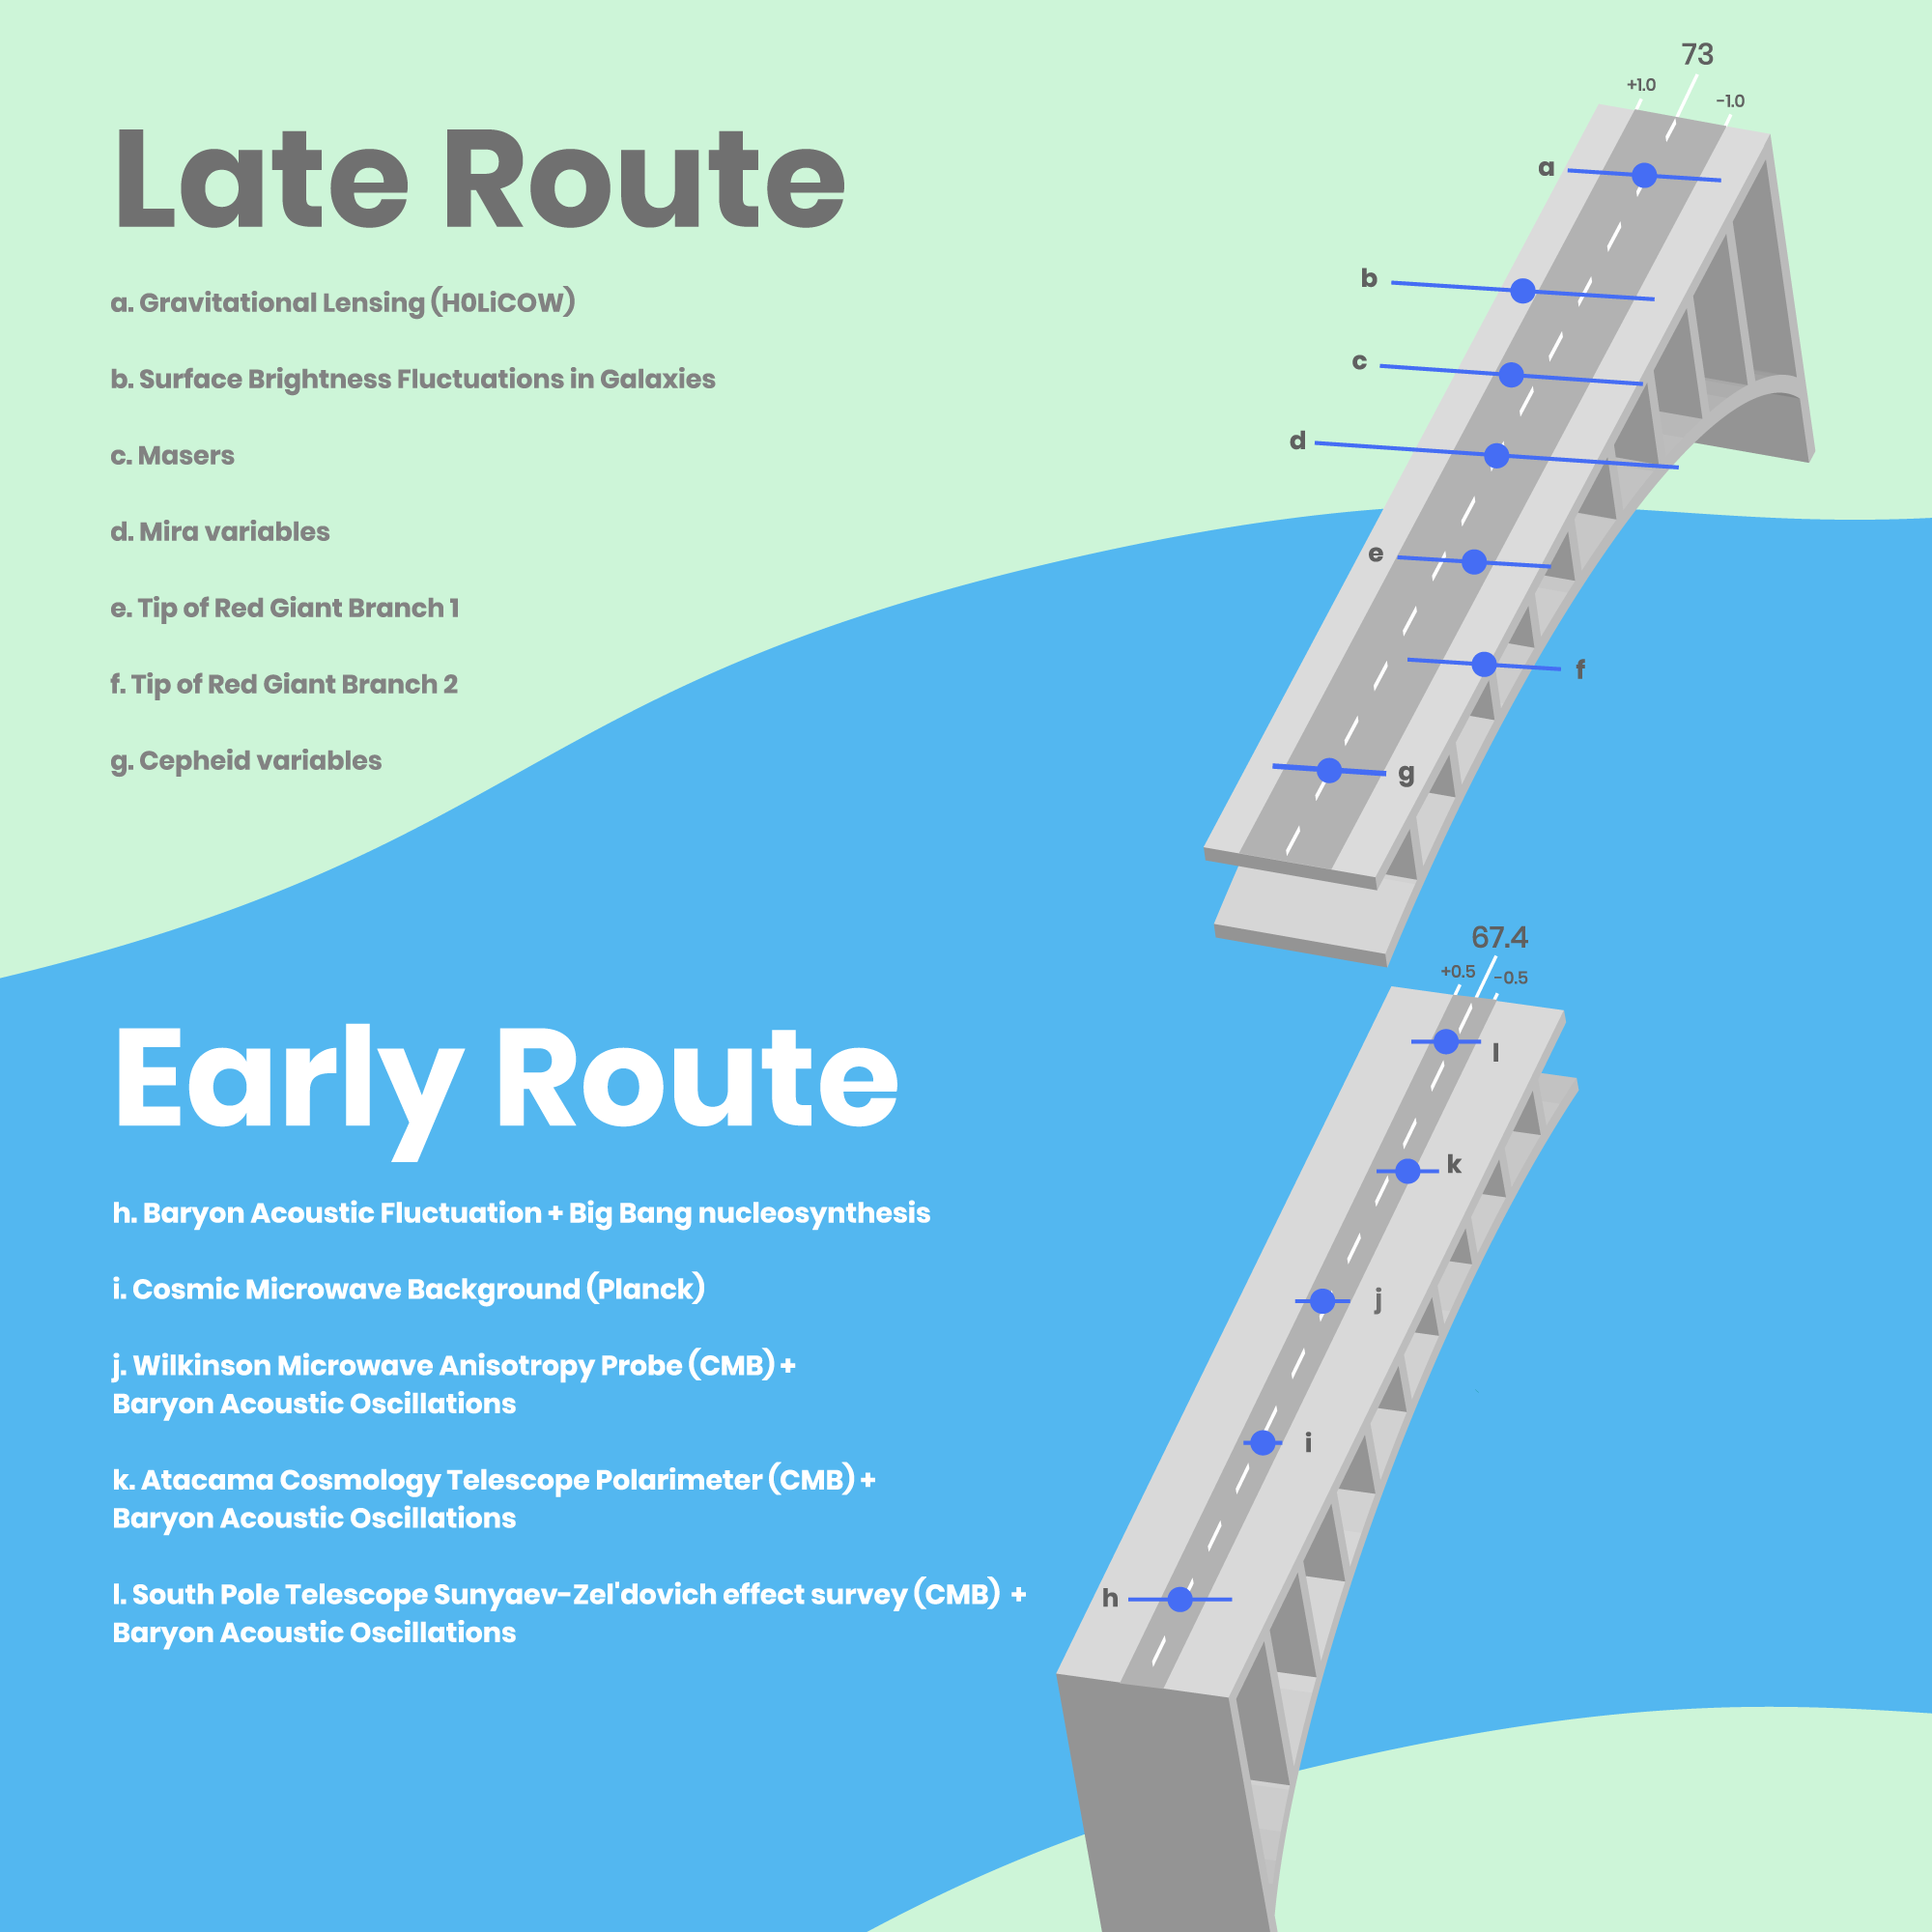

Infographic on Hubble Constant

The Wide Divide in the Expansion Rate Measurements

This graphic lists the variety of techniques astronomers have used to measure the expansion rate of the universe, known as the Hubble constant. Knowing the precise value for how fast the universe expands is important for determining the age, size, and fate of the cosmos.

One set of observations looked at the very early universe. Based on those measurements, astronomers calculated a Hubble constant value. A second set of observation strategies analyzed the universe's expansion in the local universe.

The challenge to cosmologists is that these two approaches don't arrive at the same value. It's just as perplexing as two opposite sections of a bridge under construction not lining up. Clearly something is wrong, but what? Astrophysicists may need to rethink their ideas about the physical underpinnings of the observable universe.

The top half of the illustration outlines the seven different methods used to measure the expansion in the local universe. The letters corresponding to each technique are plotted on the bridge on the right. The location of each dot on the bridge road represents the measured value of the Hubble constant, while the length of the associated bar shows the estimated amount of uncertainty in the measurements. The seven methods combined yield an average Hubble constant value of 73 kilometers per second per megaparsec.

This number is at odds with the combined value of the techniques astronomers used to calculate the universe's expansion rate from the early cosmos (shown in the bottom half of the graphic). However, these five techniques are generally more precise because they have lower estimated uncertainties, as shown in the plot on the bridge road. Their combined value for the Hubble constant is 67.4 kilometers per second per megaparsec.

Credit: NASA, ESA, and A. James (STScI)